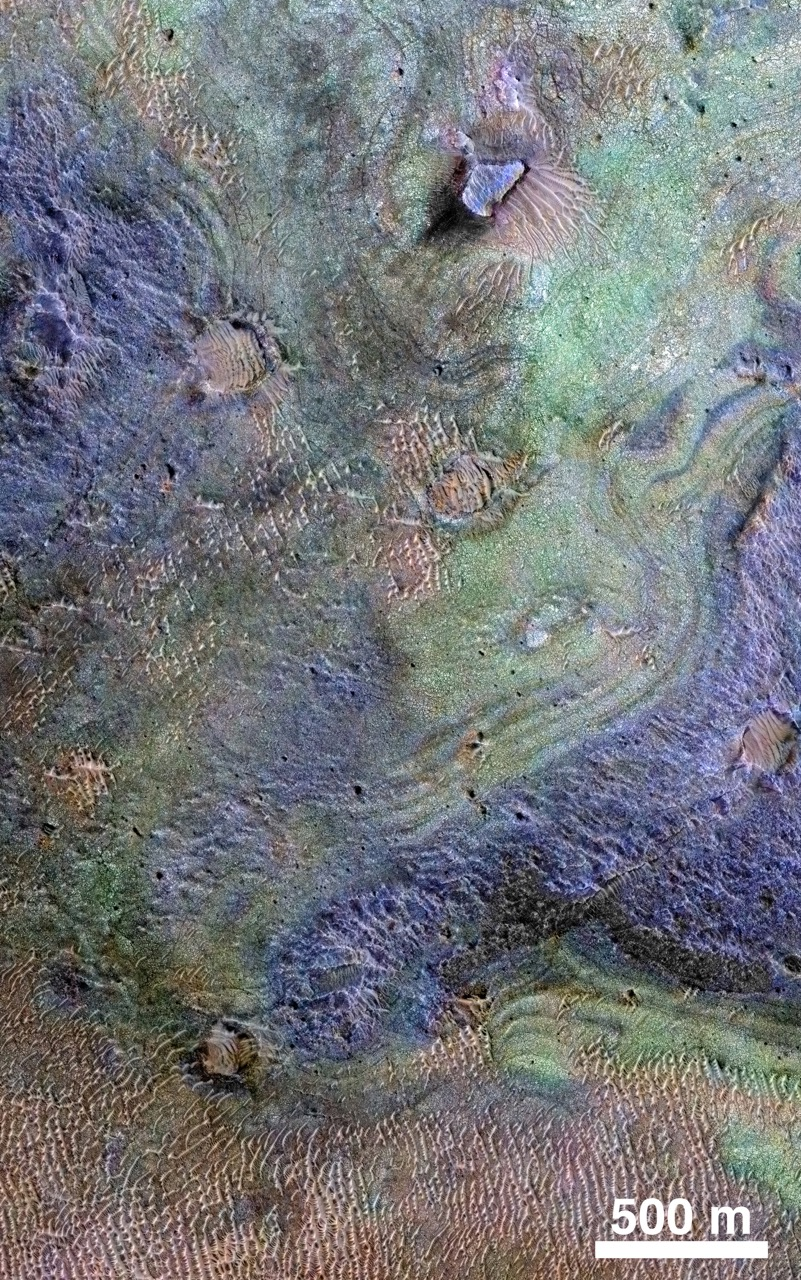

Rocks Here Sequester Some of Mars’ Early Atmosphere

This view combines information from two instruments on NASA’s Mars Reconnaissance Orbiter to map color-coded composition over the shape of the ground in a small portion of the Nili Fossae plains region of Mars’ northern hemisphere.

This site is part of the largest known carbonate-rich deposit on Mars. In the color coding used for this map, green indicates a carbonate-rich composition, brown indicates olivine-rich sands, and purple indicates basaltic composition.

Carbon dioxide from the atmosphere on early Mars reacted with surface rocks to form carbonate, thinning the atmosphere by sequestering the carbon in the rocks.

An analysis of the amount of carbon contained in Nili Fossae plains estimated the total at no more than twice the amount of carbon in the modern atmosphere of Mars, which is mostly carbon dioxide. That is much more than in all other known carbonate on Mars, but far short of enough to explain how Mars could have had a thick enough atmosphere to keep surface water from freezing during a period when rivers were cutting extensive valley networks on the Red Planet. Other possible explanations for the change from an era with rivers to dry modern Mars are being investigated.

This image covers an area approximately 1.4 miles (2.3 kilometers) wide. A scale bar indicates 500 meters (1,640 feet). The full extent of the carbonate-containing deposit in the region is at least as large as Delaware and perhaps as large as Arizona.

The color coding is from data acquired by the Compact Reconnaissance Imaging Spectrometer for Mars (CRISM), in observation FRT0000C968 made on Sept. 19, 2008. The base map showing land shapes is from the High Resolution Imaging Science Experiment (HiRISE) camera. It is one product from HiRISE observation ESP_010351_2020, made July 20, 2013. Other products from that observation are online at http://www.uahirise.org/ESP_032728_2020.

The Mars Reconnaissance Orbiter has been using CRISM, HiRISE and four other instruments to investigate Mars since 2006. The Johns Hopkins University Applied Physics Laboratory, Laurel, Maryland, led the work to build the CRISM instrument and operates CRISM in coordination with an international team of researchers from universities, government and the private sector. HiRISE is operated by the University of Arizona, Tucson, and was built by Ball Aerospace & Technologies Corp., Boulder, Colorado.

NASA’s Jet Propulsion Laboratory, a division of the California Institute of Technology in Pasadena, manages the Mars Reconnaissance Orbiter Project for NASA’s Science Mission Directorate, Washington. Lockheed Martin Space Systems, Denver, built the orbiter and collaborates with JPL to operate it.

Credit: NASA/JPL-Caltech/JHUAPL/Univ. of Arizona